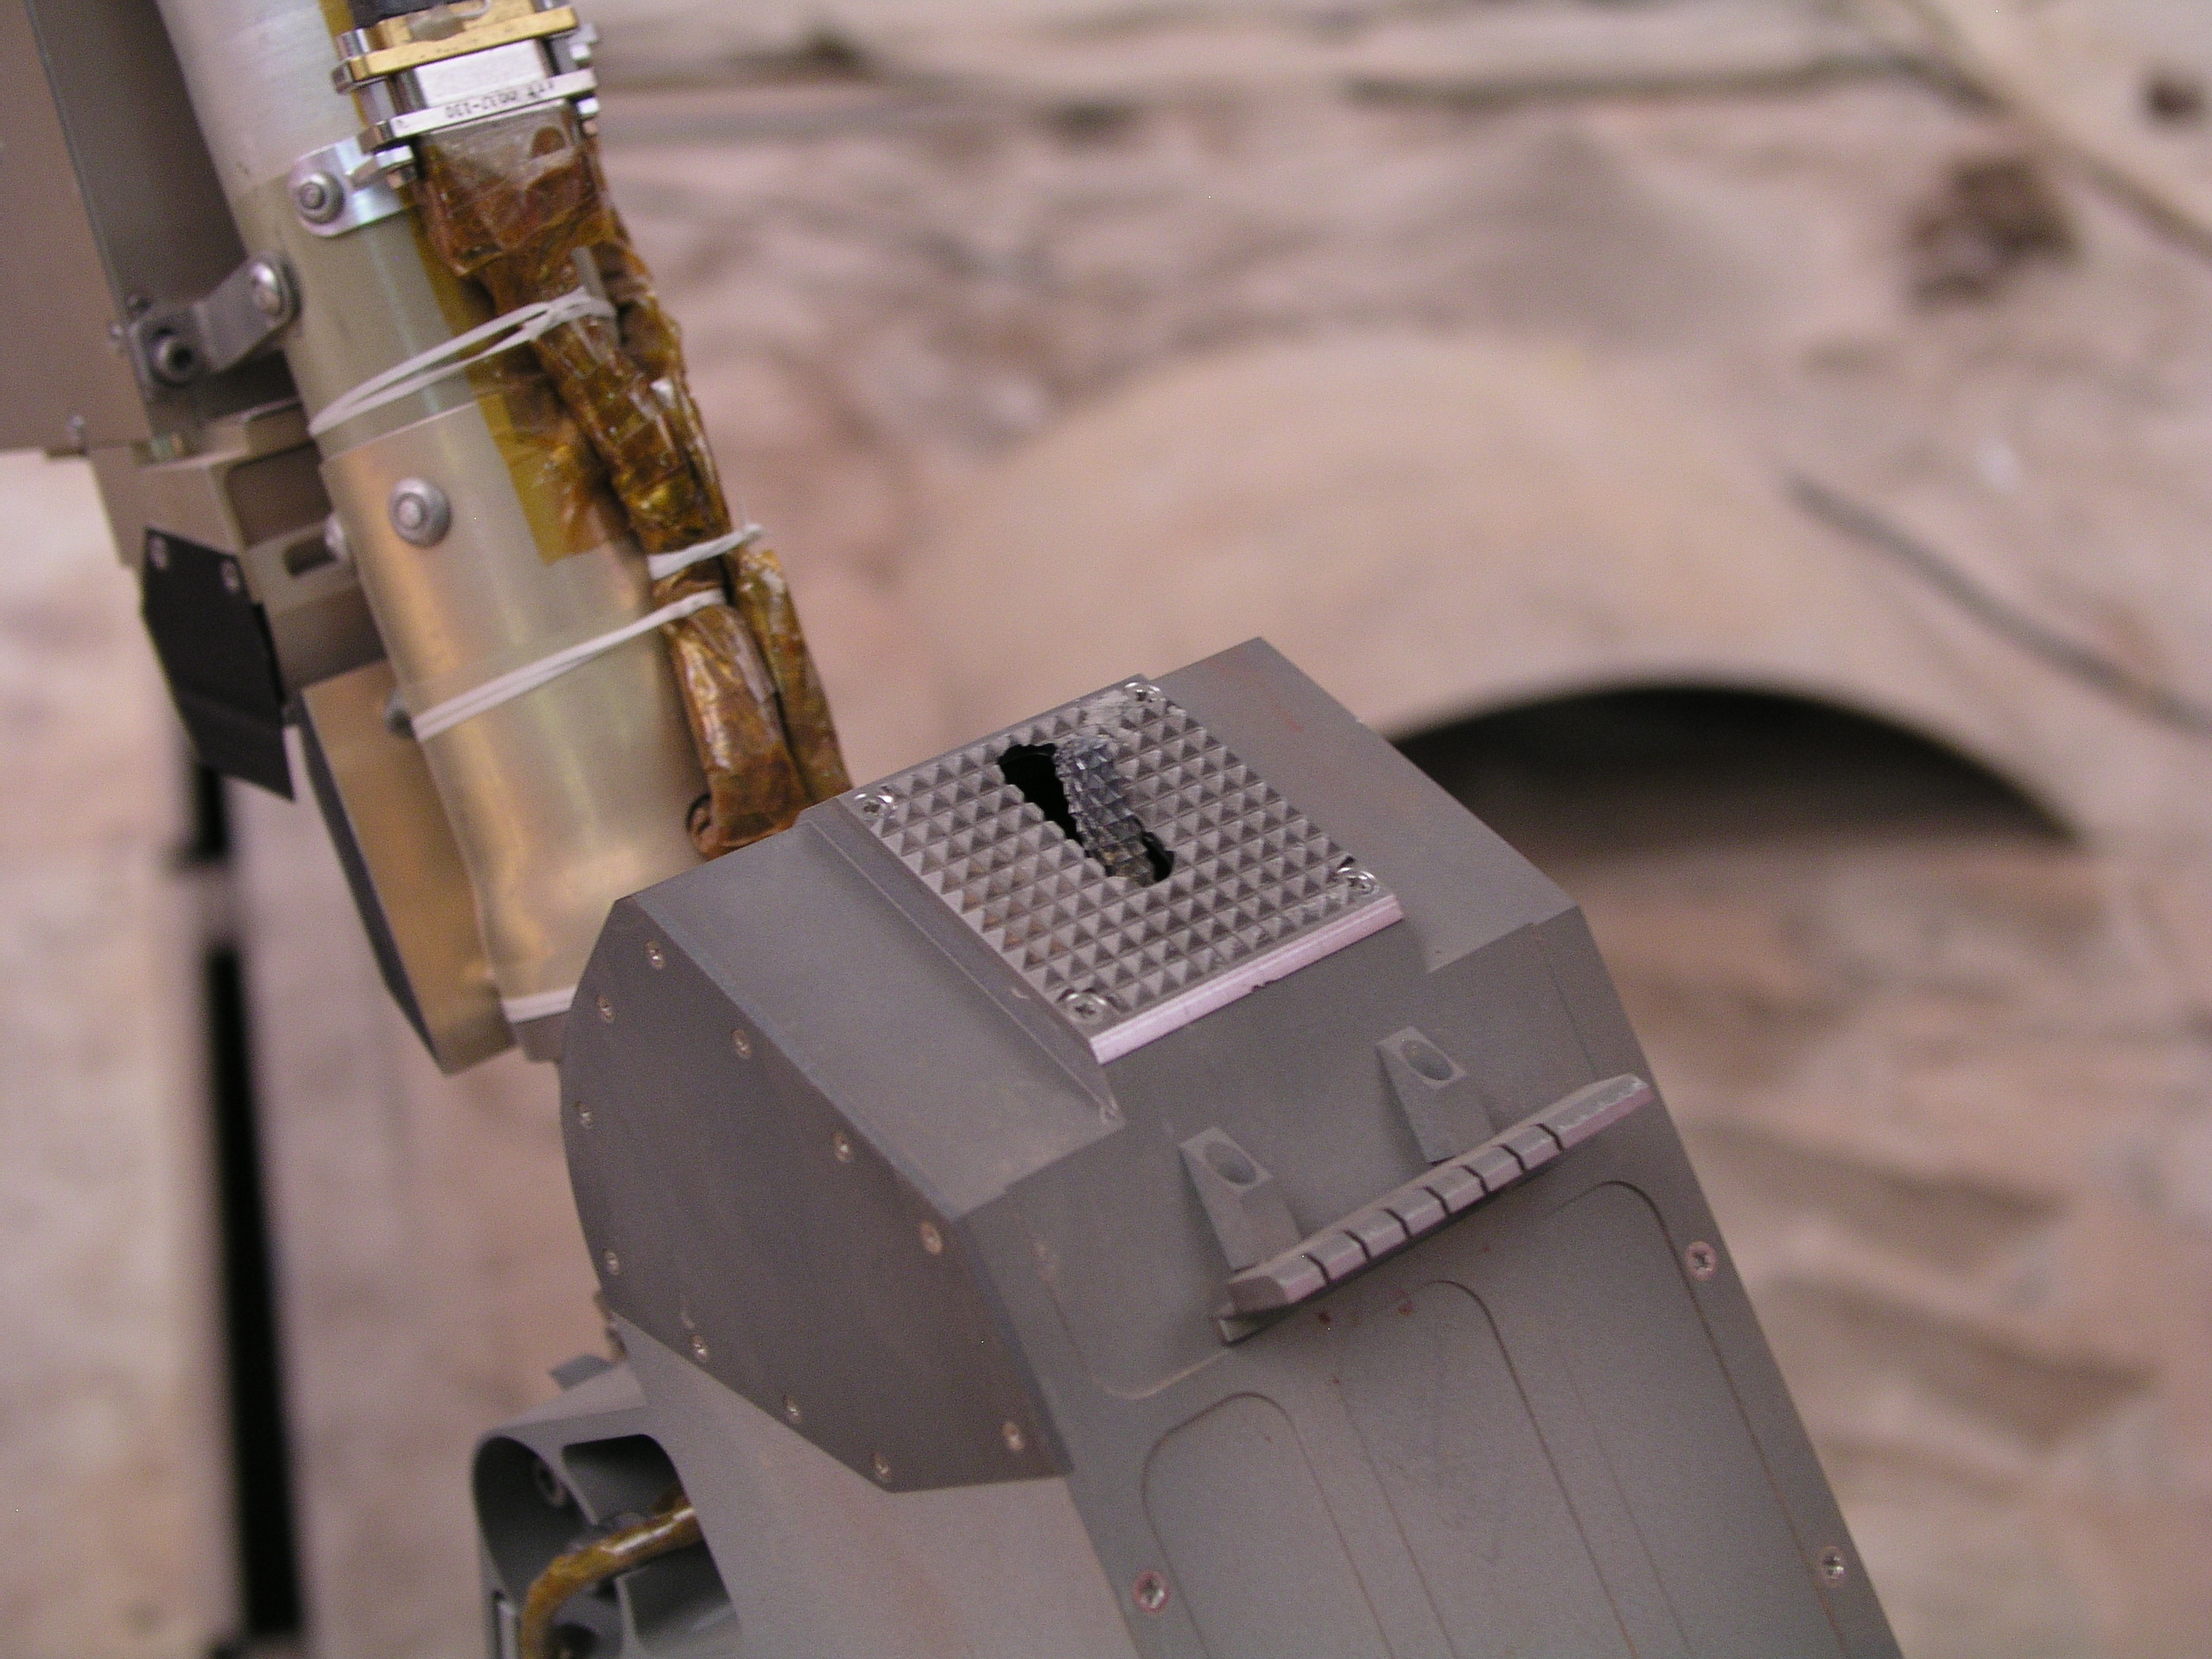

Rasp Tool on Phoenix Robotic Arm Model

This close-up photograph taken at the Payload Interoperability Testbed at the University of Arizona, Tucson, shows the motorized rasp protruding from the bottom of the scoop on the engineering model of NASA’s Phoenix Mars Lander’s Robotic Arm.

The rasp will be placed against the hard Martian surface to cut into the hard material and acquire an icy soil sample for analysis by Phoenix’s scientific instruments.

The Phoenix Mission is led by the University of Arizona, Tucson, on behalf of NASA. Project management of the mission is led by NASA’s Jet Propulsion Laboratory, Pasadena, Calif. Spacecraft development is by Lockheed Martin Space Systems, Denver.

Photojournal Note: As planned, the Phoenix lander, which landed May 25, 2008 23:53 UTC, ended communications in November 2008, about six months after landing, when its solar panels ceased operating in the dark Martian winter.

Credit: NASA/JPL/University of Arizona